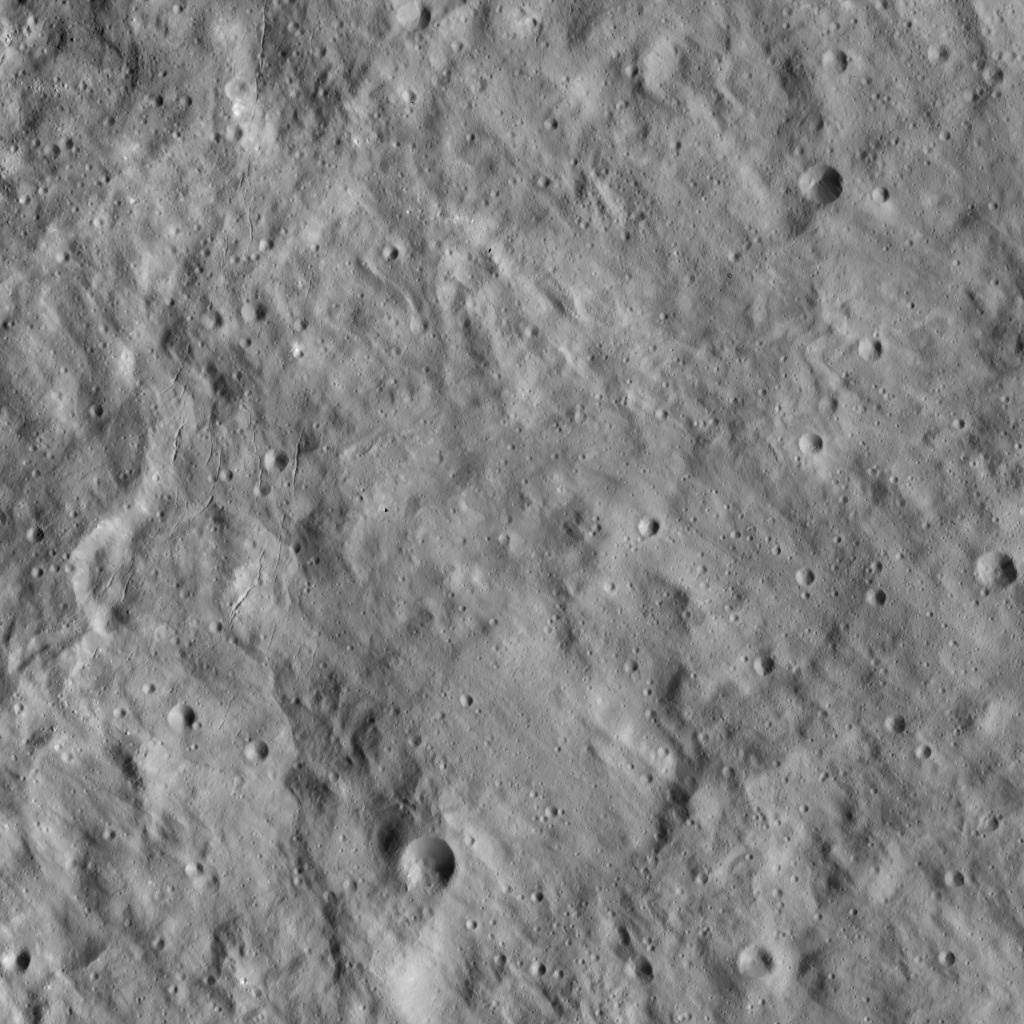

Dawn LAMO Image 106

This image shows a portion of Ceres known as Erntedank Planum, a broad plateau 345 miles (555 kilometers) wide. This region was named for a harvest thanksgiving festival in Germany, Austria and Switzerland.

A collection of narrow, roughly parallel fractures, running from top to bottom, can be seen at left.

The terrain seen here lies just to the southeast of Occator Crater, home of Ceres’ brightest region.

Dawn’s mission is managed by JPL for NASA’s Science Mission Directorate in Washington. Dawn is a project of the directorate’s Discovery Program, managed by NASA’s Marshall Space Flight Center in Huntsville, Alabama. UCLA is responsible for overall Dawn mission science. Orbital ATK, Inc., in Dulles, Virginia, designed and built the spacecraft. The German Aerospace Center, the Max Planck Institute for Solar System Research, the Italian Space Agency and the Italian National Astrophysical Institute are international partners on the mission team.

Credit: NASA/JPL-Caltech/UCLA/MPS/DLR/IDA